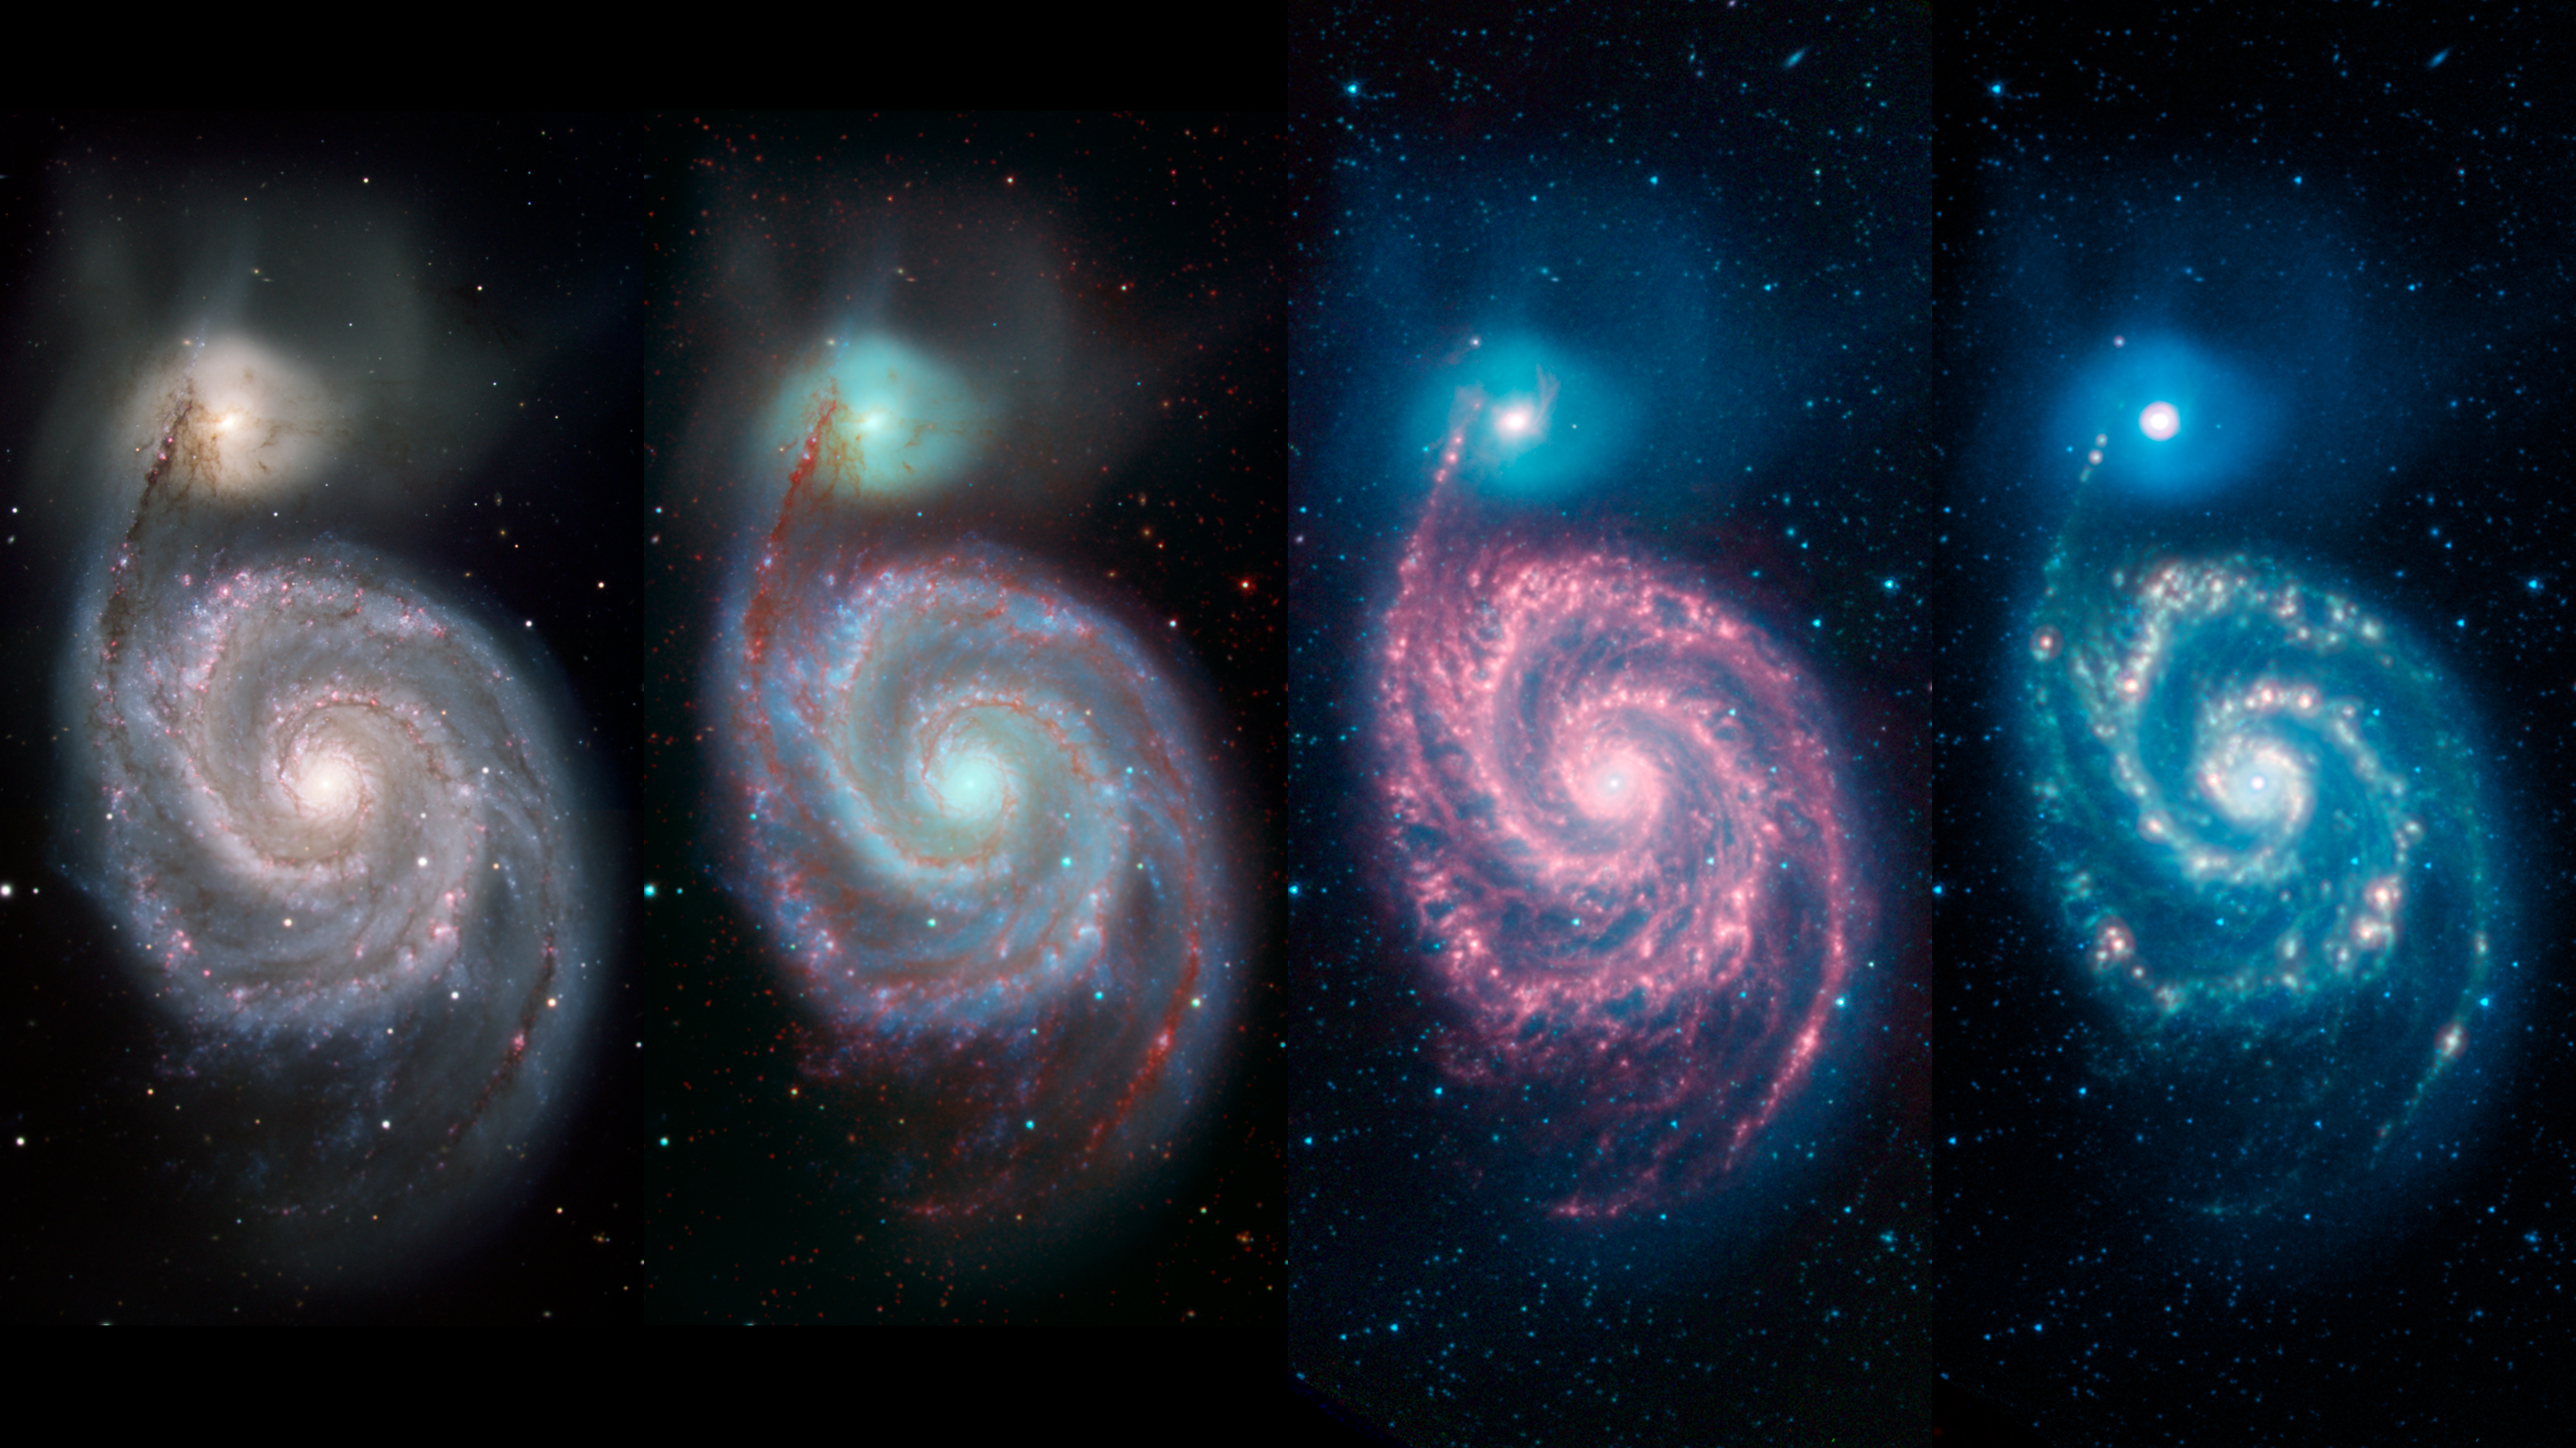

A Whirlpool Warhol Shows Galaxy in Different Light

Annotated Image

These four panels show the Whirlpool galaxy — which is actually a pair of galaxies also known as Messier 51 and NGC 5194/5195 — and how different wavelengths of light can reveal different features of a cosmic object. Located approximately 23 million light-years away, it resides in the constellation Canes Venatici.

The left image (a) shows the galaxy in visible light, from the Kitt Peak National Observatory 2.1-meter (6.8-foot) telescope and shows light at 0.4 microns (blue) and 0.7 microns (green). The next image (b) combines two visible-light wavelengths (in blue and green) and infrared light (in red). The infrared was captured by NASA’s Spitzer Space Telescope and emphasizes how the dark dust veins that block our view in visible light begin to light up at these longer, infrared wavelengths.

The right two panels are composed entirely of Spitzer data. In the middle-right panel (c), we see three wavelengths of infrared light: 3.6 microns (shown in blue), 4.5 microns (green) and 8 microns (red). The blended light from the billions of stars in the Whirlpool is brightest at the shorter infrared wavelengths and appear as as a blue haze. The individual blue dots across the image are mostly nearby stars and a few distant galaxies. Red features (at 8 microns) show us dust composed mostly of carbon that is illuminated by the stars in the galaxy.

The far-right panel (d) expands our infrared view to include light at a wavelength of 24 microns (in red), which is particularly good for highlighting areas where the dust is especially hot. The bright reddish-white spots trace regions where new stars are forming and, in the process, heating their surroundings.

All of the data shown here were released as part of the Spitzer Infrared Nearby Galaxies Survey (SINGS) project, captured during Spitzer’s cryogenic and warm missions.

The Jet Propulsion Laboratory in Pasadena, California, manages the Spitzer Space Telescope mission for NASA’s Science Mission Directorate in Washington. Science operations are conducted at the Spitzer Science Center at Caltech in Pasadena. Space operations are based at Lockheed Martin Space Systems in Littleton, Colorado. Data are archived at the Infrared Science Archive housed at IPAC at Caltech. Caltech manages JPL for NASA.

Credit: NASA/JPL-Caltech